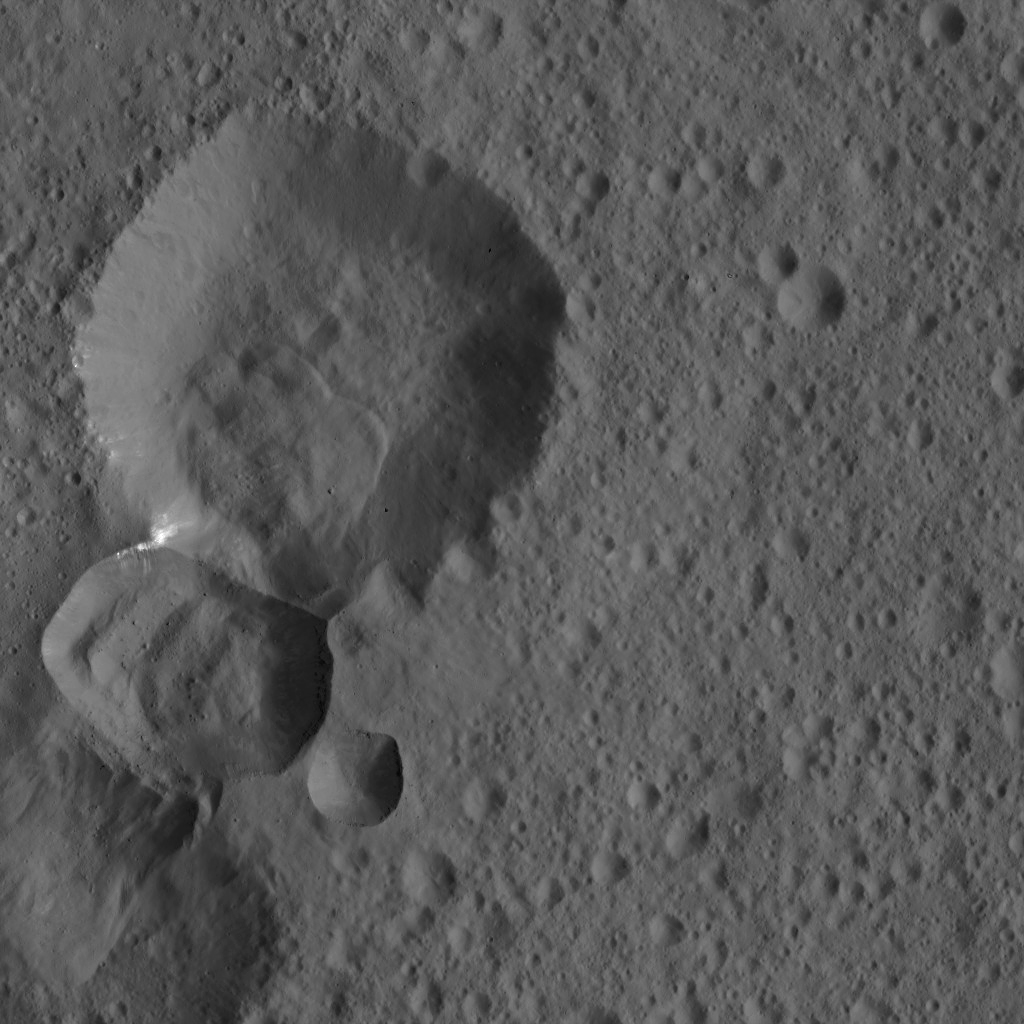

Dawn LAMO Image 114

Two adjoining craters on Ceres are featured in this image from NASA’s Dawn spacecraft. A lobe-shaped feature is prominent in the larger crater’s interior. Bright material is visible at the intersection of the two craters.

This image is centered at approximately 2 degrees south latitude, 12 degrees east longitude. Dawn took captured the view on March 27, 2016, from its low-altitude mapping orbit, at a distance of about 240 miles (385 kilometers) above the surface. The image resolution is 120 feet (35 meters) per pixel.

Dawn’s mission is managed by JPL for NASA’s Science Mission Directorate in Washington. Dawn is a project of the directorate’s Discovery Program, managed by NASA’s Marshall Space Flight Center in Huntsville, Alabama. UCLA is responsible for overall Dawn mission science. Orbital ATK, Inc., in Dulles, Virginia, designed and built the spacecraft. The German Aerospace Center, the Max Planck Institute for Solar System Research, the Italian Space Agency and the Italian National Astrophysical Institute are international partners on the mission team.

Credit: NASA/JPL-Caltech/UCLA/MPS/DLR/IDA